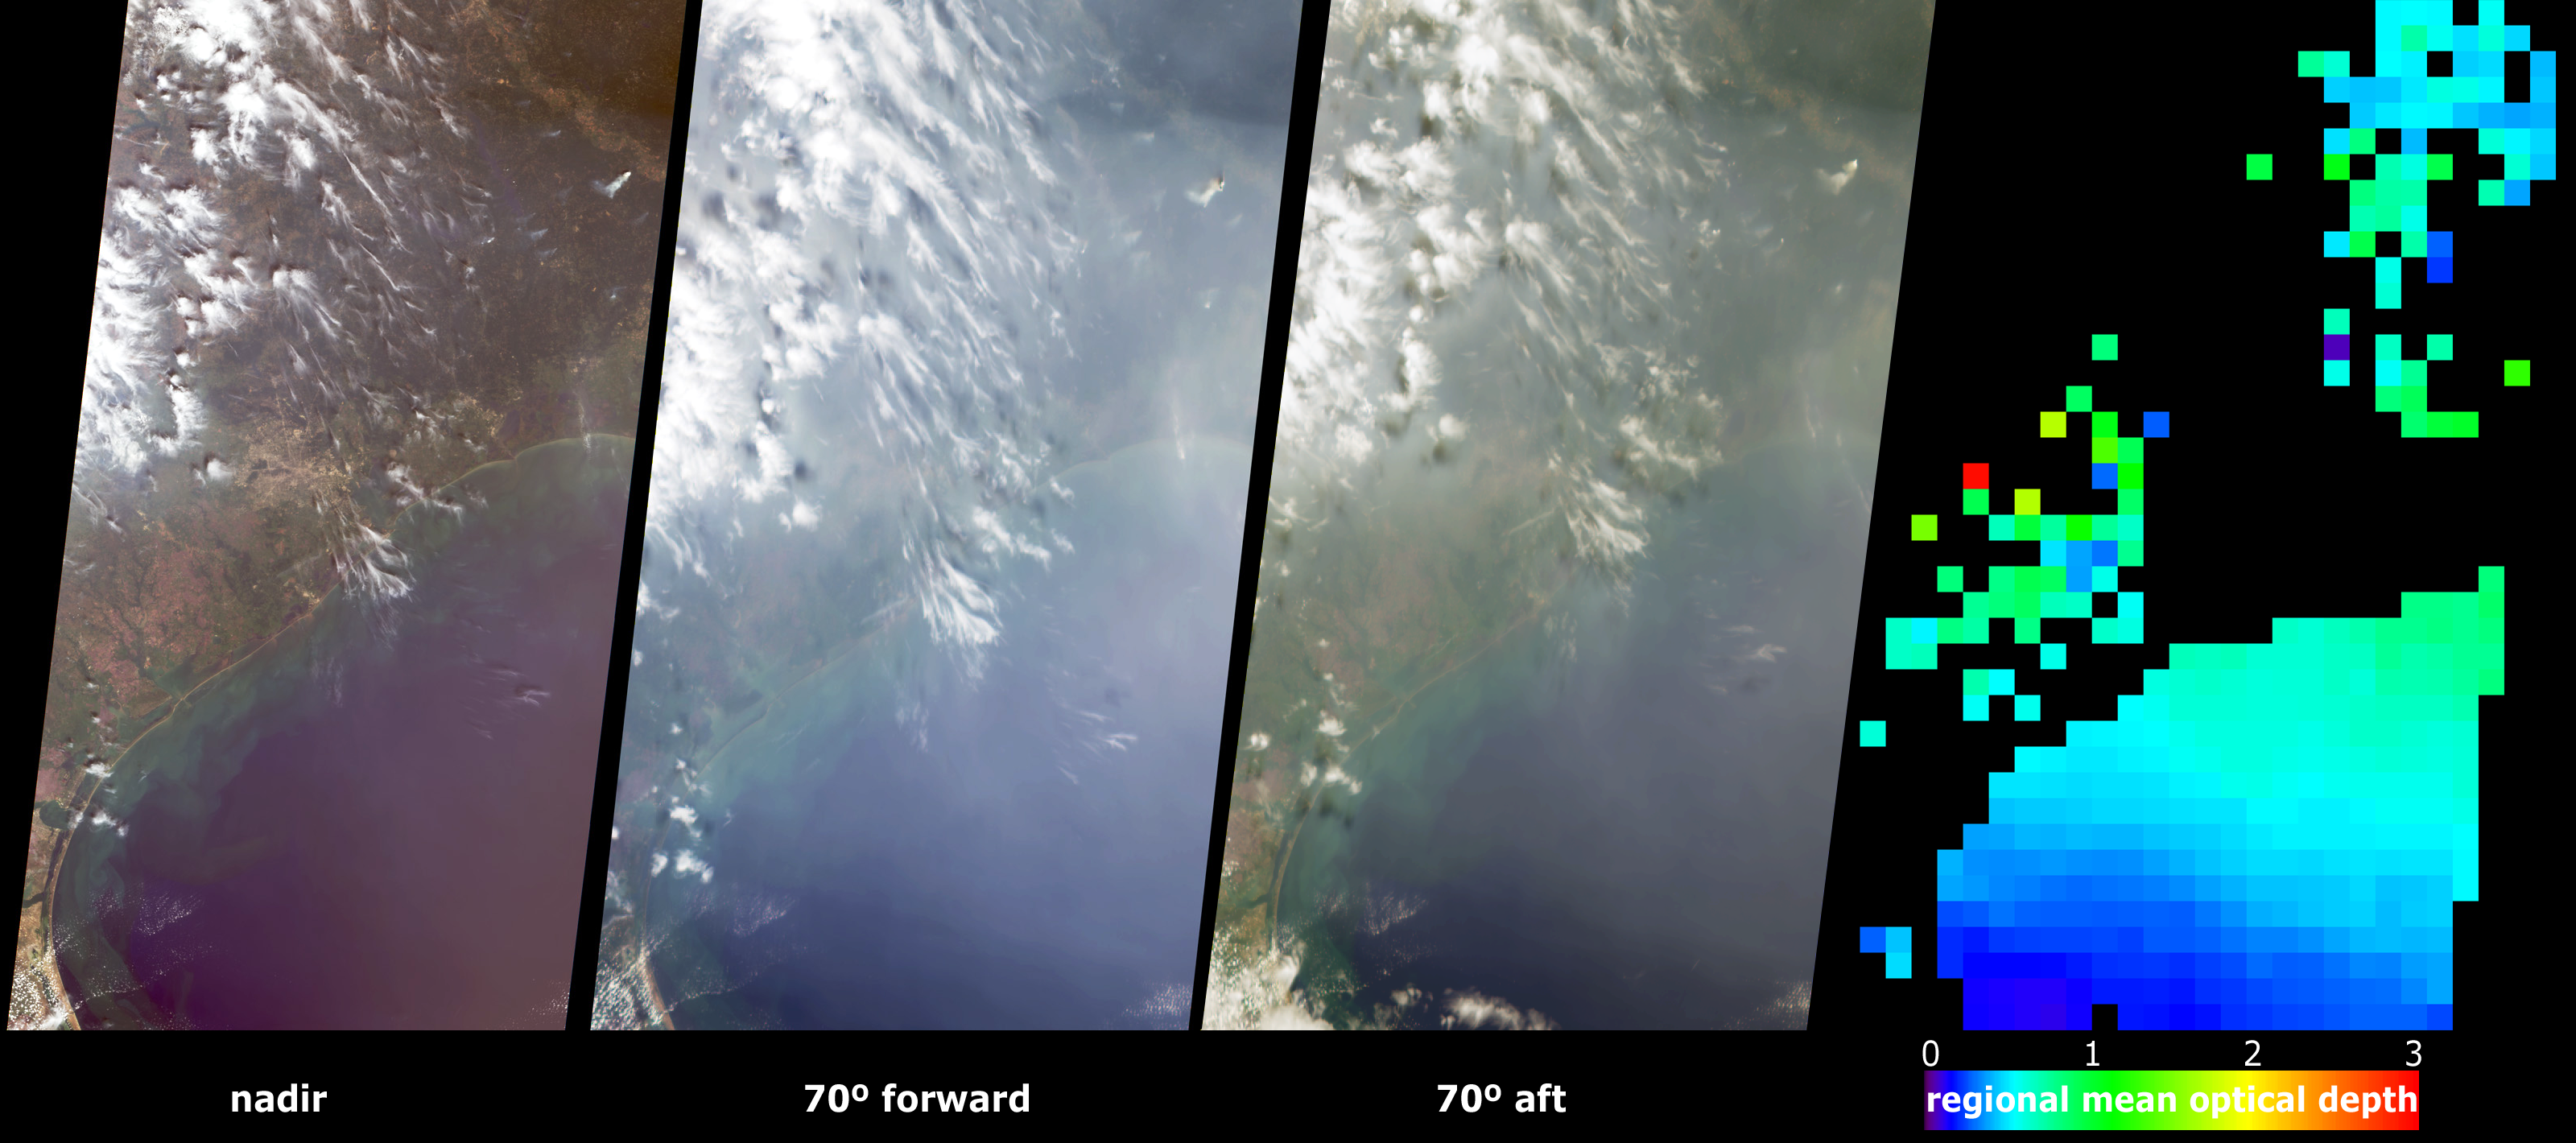

Aerosols over Houston and Galveston Bay

In the year 2000 Houston officially exceeded Los Angeles as the city with the worst air quality in the United States. Since then, major research has been underway to characterize the type, extent and sources of air pollutants in and around Houston. The Multi-angle Imaging SpectroRadiometer (MISR) is participating in work underway to study Houston’s air quality (see JPL Space Images). These MISR views portray Houston and Galveston Bay on September 12, 2002, and display data from three of MISR’s nine cameras along with a map of retrieved aerosol optical thickness.

The left-hand panel is a natural-color view from MISR’s vertical-viewing (nadir) camera. The center images cover the same geographic area, from the perspectives of the 70-degree forward-viewing and 70-degree backward viewing cameras. The appearance of haze is enhanced in these oblique views, and the overall area appears significantly brighter in the oblique forward view because the atmospheric particles scatter more sunlight into the forward direction. Due to geometric parallax, clouds appear to move relative to the ground as the view angle changes.

At right is a map of aerosol optical depth, a measure of the amount of aerosol present in the atmosphere and one of several key variables used to characterize their climatic and environmental influence. The extent of haze across Galveston Bay can be identified by the presence of light blue and green pixels, and places where clouds or other factors precluded a retrieval are shown in dark grey. MISR uses the changes in the atmosphere’s ability to transmit light and the variation in scene brightness at different viewing angles to retrieve aerosol optical depth, and to deduce some information about particle properties, such as size, shape and composition.

These data are being used as part of the Houston regional air quality study. Airborne pollution particles that contribute to the poor air quality come in part from upwind power plants and petrochemical manufacturing facilities. Over a dozen local observing stations are scattered across the area to monitor air quality. The MISR aerosol data help provide a context into which the particulate pollution sources, the monitoring site observations, and locations downwind, can all be placed.

The Multi-angle Imaging SpectroRadiometer observes the daylit Earth continuously and every 9 days views the entire globe between 82 degrees north and 82 degrees south latitude. These data products were generated from a portion of the imagery acquired during Terra orbit 14553. The panels cover an area of 380 kilometers x 704 kilometers, and utilize data from blocks 65to 69 within World Reference System-2 path 25.

MISR was built and is managed by NASA’s Jet Propulsion Laboratory, Pasadena, CA, for NASA’s Office of Earth Science, Washington, DC. The Terra satellite is managed by NASA’s Goddard Space Flight Center, Greenbelt, MD. JPL is a division of the California Institute of Technology.

Credit: NASA/GSFC/LaRC/JPL, MISR Team